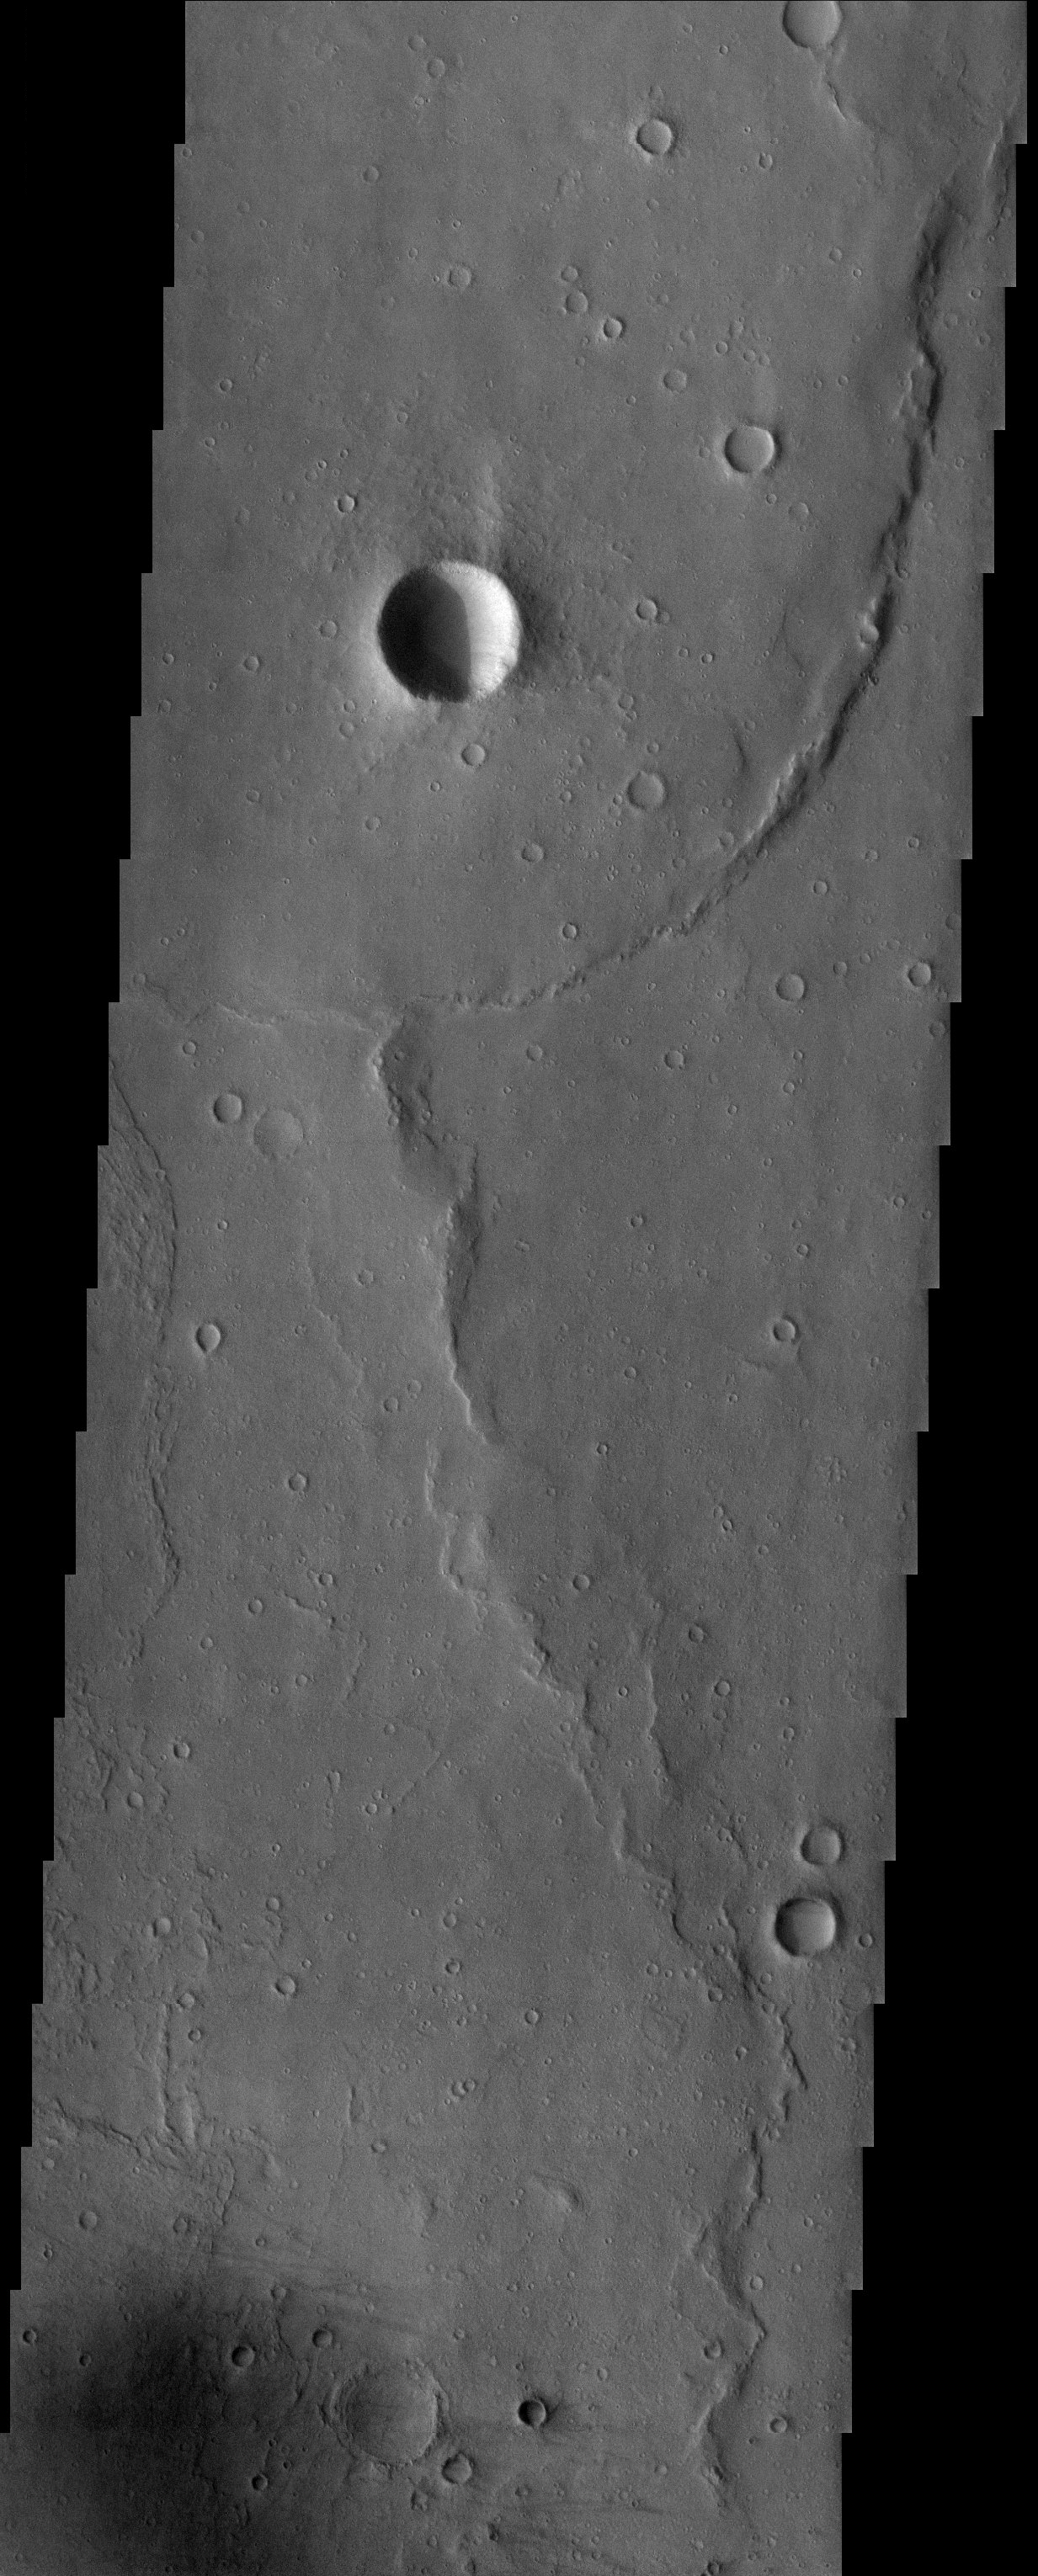

Gusev Crater

Released 25 July 2003

Wrinkle ridges deform the plains in the bottom of Gusev crater, destination of the MER “Spirit” rover. The plains were likely created from a flood basalt with ridges forming where there were compressional forces. Dark wind streaks come together to form a dark spot at the bottom of the image where the wind has removed a thin layer of bright dust off a dark surface. On the left side of the image a portion of a lobe of material is visible, which may have resulted from a mud or debris flow. This feature was recently identified by the THEMIS team and may represent the most recent deposit in the crater involving water.

Image information: VIS instrument. Latitude -13.9, Longitude 175.4 East (184.6 West). 19 meter/pixel resolution.

Note: this THEMIS visual image has not been radiometrically nor geometrically calibrated for this preliminary release. An empirical correction has been performed to remove instrumental effects. A linear shift has been applied in the cross-track and down-track direction to approximate spacecraft and planetary motion. Fully calibrated and geometrically projected images will be released through the Planetary Data System in accordance with Project policies at a later time.

NASA’s Jet Propulsion Laboratory manages the 2001 Mars Odyssey mission for NASA’s Office of Space Science, Washington, D.C. The Thermal Emission Imaging System (THEMIS) was developed by Arizona State University, Tempe, in collaboration with Raytheon Santa Barbara Remote Sensing. The THEMIS investigation is led by Dr. Philip Christensen at Arizona State University. Lockheed Martin Astronautics, Denver, is the prime contractor for the Odyssey project, and developed and built the orbiter. Mission operations are conducted jointly from Lockheed Martin and from JPL, a division of the California Institute of Technology in Pasadena.

Credit: NASA/JPL/Arizona State University